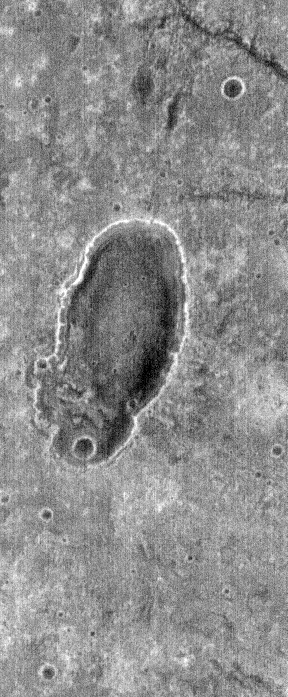

THEMIS Images as Art #59

Welcome to another brief interval of THEMIS Images as Art. For two weeks, we will be showcasing images for their aesthetic value rather than their science content. Portions of these images resemble things in our everyday lives, from animals to letters of the alphabet. We hope you enjoy our fanciful look at Mars!

Perhaps a louse, or maybe some sort of unicellular organism?

Note: this THEMIS visual image has not been radiometrically nor geometrically calibrated for this preliminary release. An empirical correction has been performed to remove instrumental effects. A linear shift has been applied in the cross-track and down-track direction to approximate spacecraft and planetary motion. Fully calibrated and geometrically projected images will be released through the Planetary Data System in accordance with Project policies at a later time.

NASA’s Jet Propulsion Laboratory manages the 2001 Mars Odyssey mission for NASA’s Office of Space Science, Washington, D.C. The Thermal Emission Imaging System (THEMIS) was developed by Arizona State University, Tempe, in collaboration with Raytheon Santa Barbara Remote Sensing. The THEMIS investigation is led by Dr. Philip Christensen at Arizona State University. Lockheed Martin Astronautics, Denver, is the prime contractor for the Odyssey project, and developed and built the orbiter. Mission operations are conducted jointly from Lockheed Martin and from JPL, a division of the California Institute of Technology in Pasadena.

Credit: NASA/JPL/Arizona State University